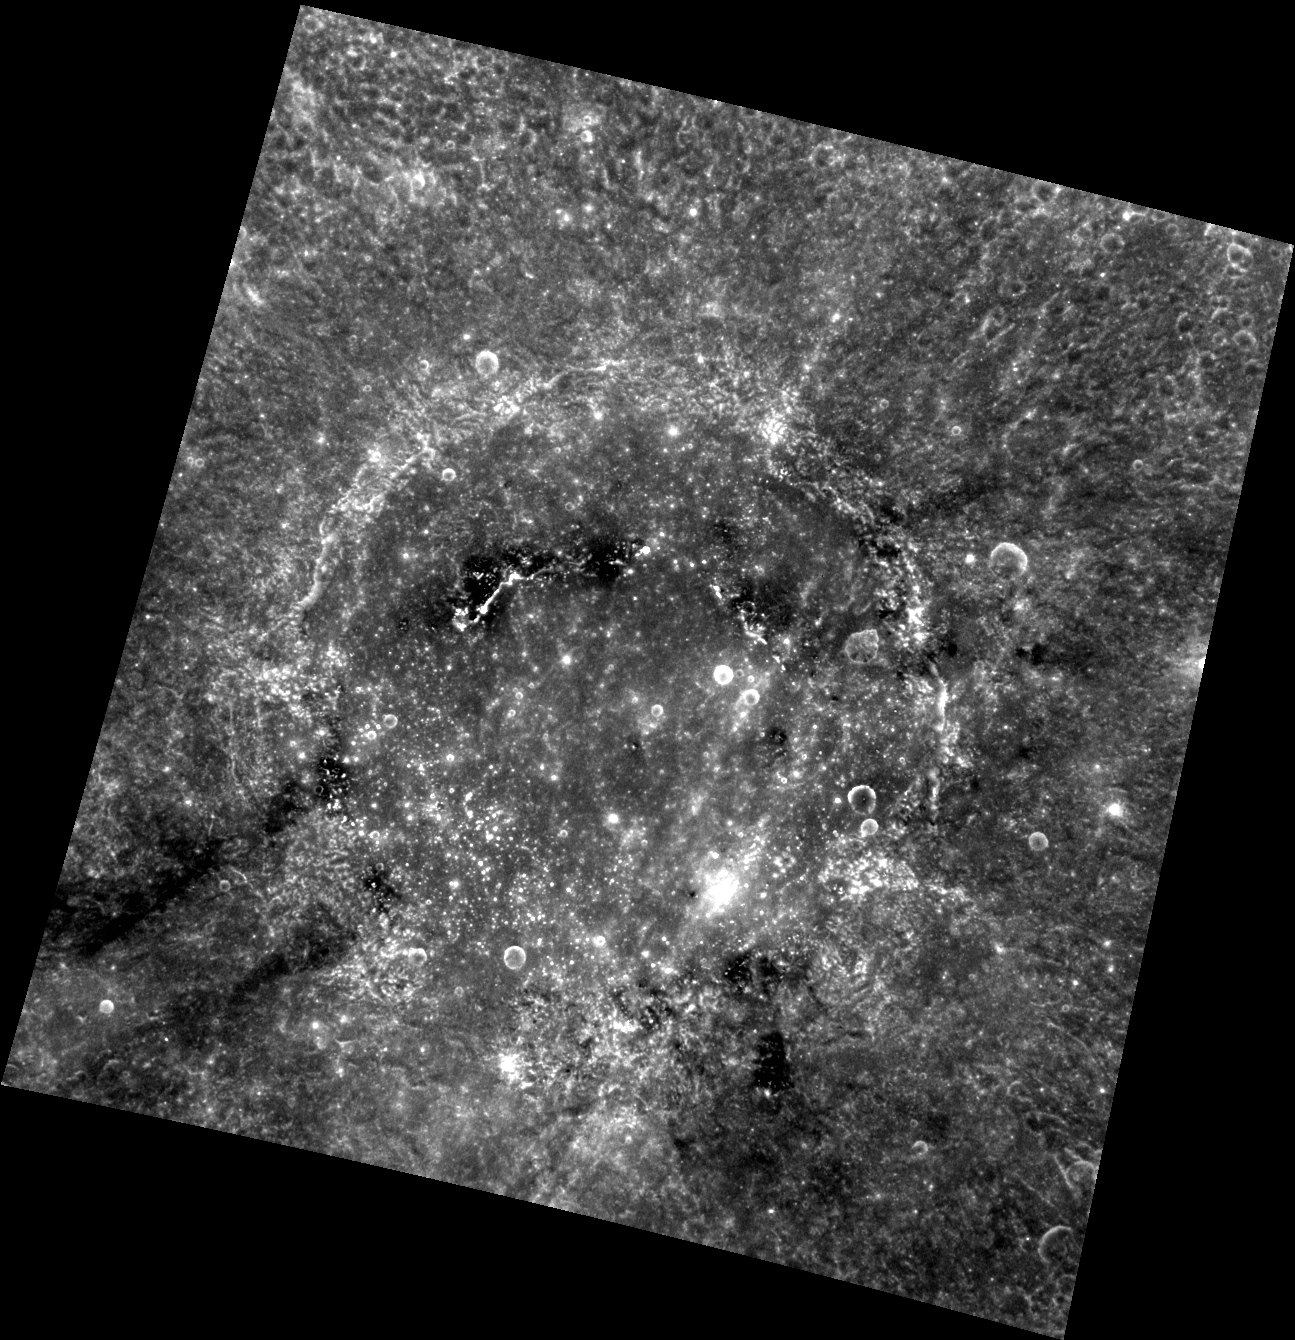

Mozart’s Composition

This image features Mozart, an expansive crater just south of Caloris basin. Since this image was taken at a very high Sun angle (a low incidence angle), it emphasizes albedo contrasts, especially the dark streamers that can be seen extending away from the crater. During Mozart’s formation low reflectance material was excavated from below the surface and ejected away from the impact site, producing the streamers.

This image was acquired as part of MDIS’s high-resolution albedo base map. The best images for discerning variations in albedo, or brightness, on the surface are acquired when the Sun is overhead, so these images typically are taken with low incidence angles. The albedo base map is a major mapping campaign in MESSENGER’s extended mission and will cover Mercury’s surface at an average resolution of 200 meters/pixel.

Date acquired: June 15, 2012
Image Mission Elapsed Time (MET): 248259530
Image ID: 2020920
Instrument: Wide Angle Camera (WAC) of the Mercury Dual Imaging System (MDIS)
WAC filter: 7 (748 nanometers)
Center Latitude: 8.44°
Center Longitude: 170.1° E
Resolution: 348 meters/pixel
Scale: Mozart crater is approximately 240 km (150 mi.) in diameter.
Incidence Angle: 8.6°
Emission Angle: 19.3°
Phase Angle: 28.0°

The MESSENGER spacecraft is the first ever to orbit the planet Mercury, and the spacecraft’s seven scientific instruments and radio science investigation are unraveling the history and evolution of the Solar System’s innermost planet. Visit the Why Mercury? section of this website to learn more about the key science questions that the MESSENGER mission is addressing. During the one-year primary mission, MDIS acquired 88,746 images and extensive other data sets. MESSENGER is now in a year-long extended mission, during which plans call for the acquisition of more than 80,000 additional images to support MESSENGER’s science goals.

These images are from MESSENGER, a NASA Discovery mission to conduct the first orbital study of the innermost planet, Mercury. For information regarding the use of images, see the MESSENGER image use policy.

Credit: NASA/Johns Hopkins University Applied Physics Laboratory/Carnegie Institution of Washington